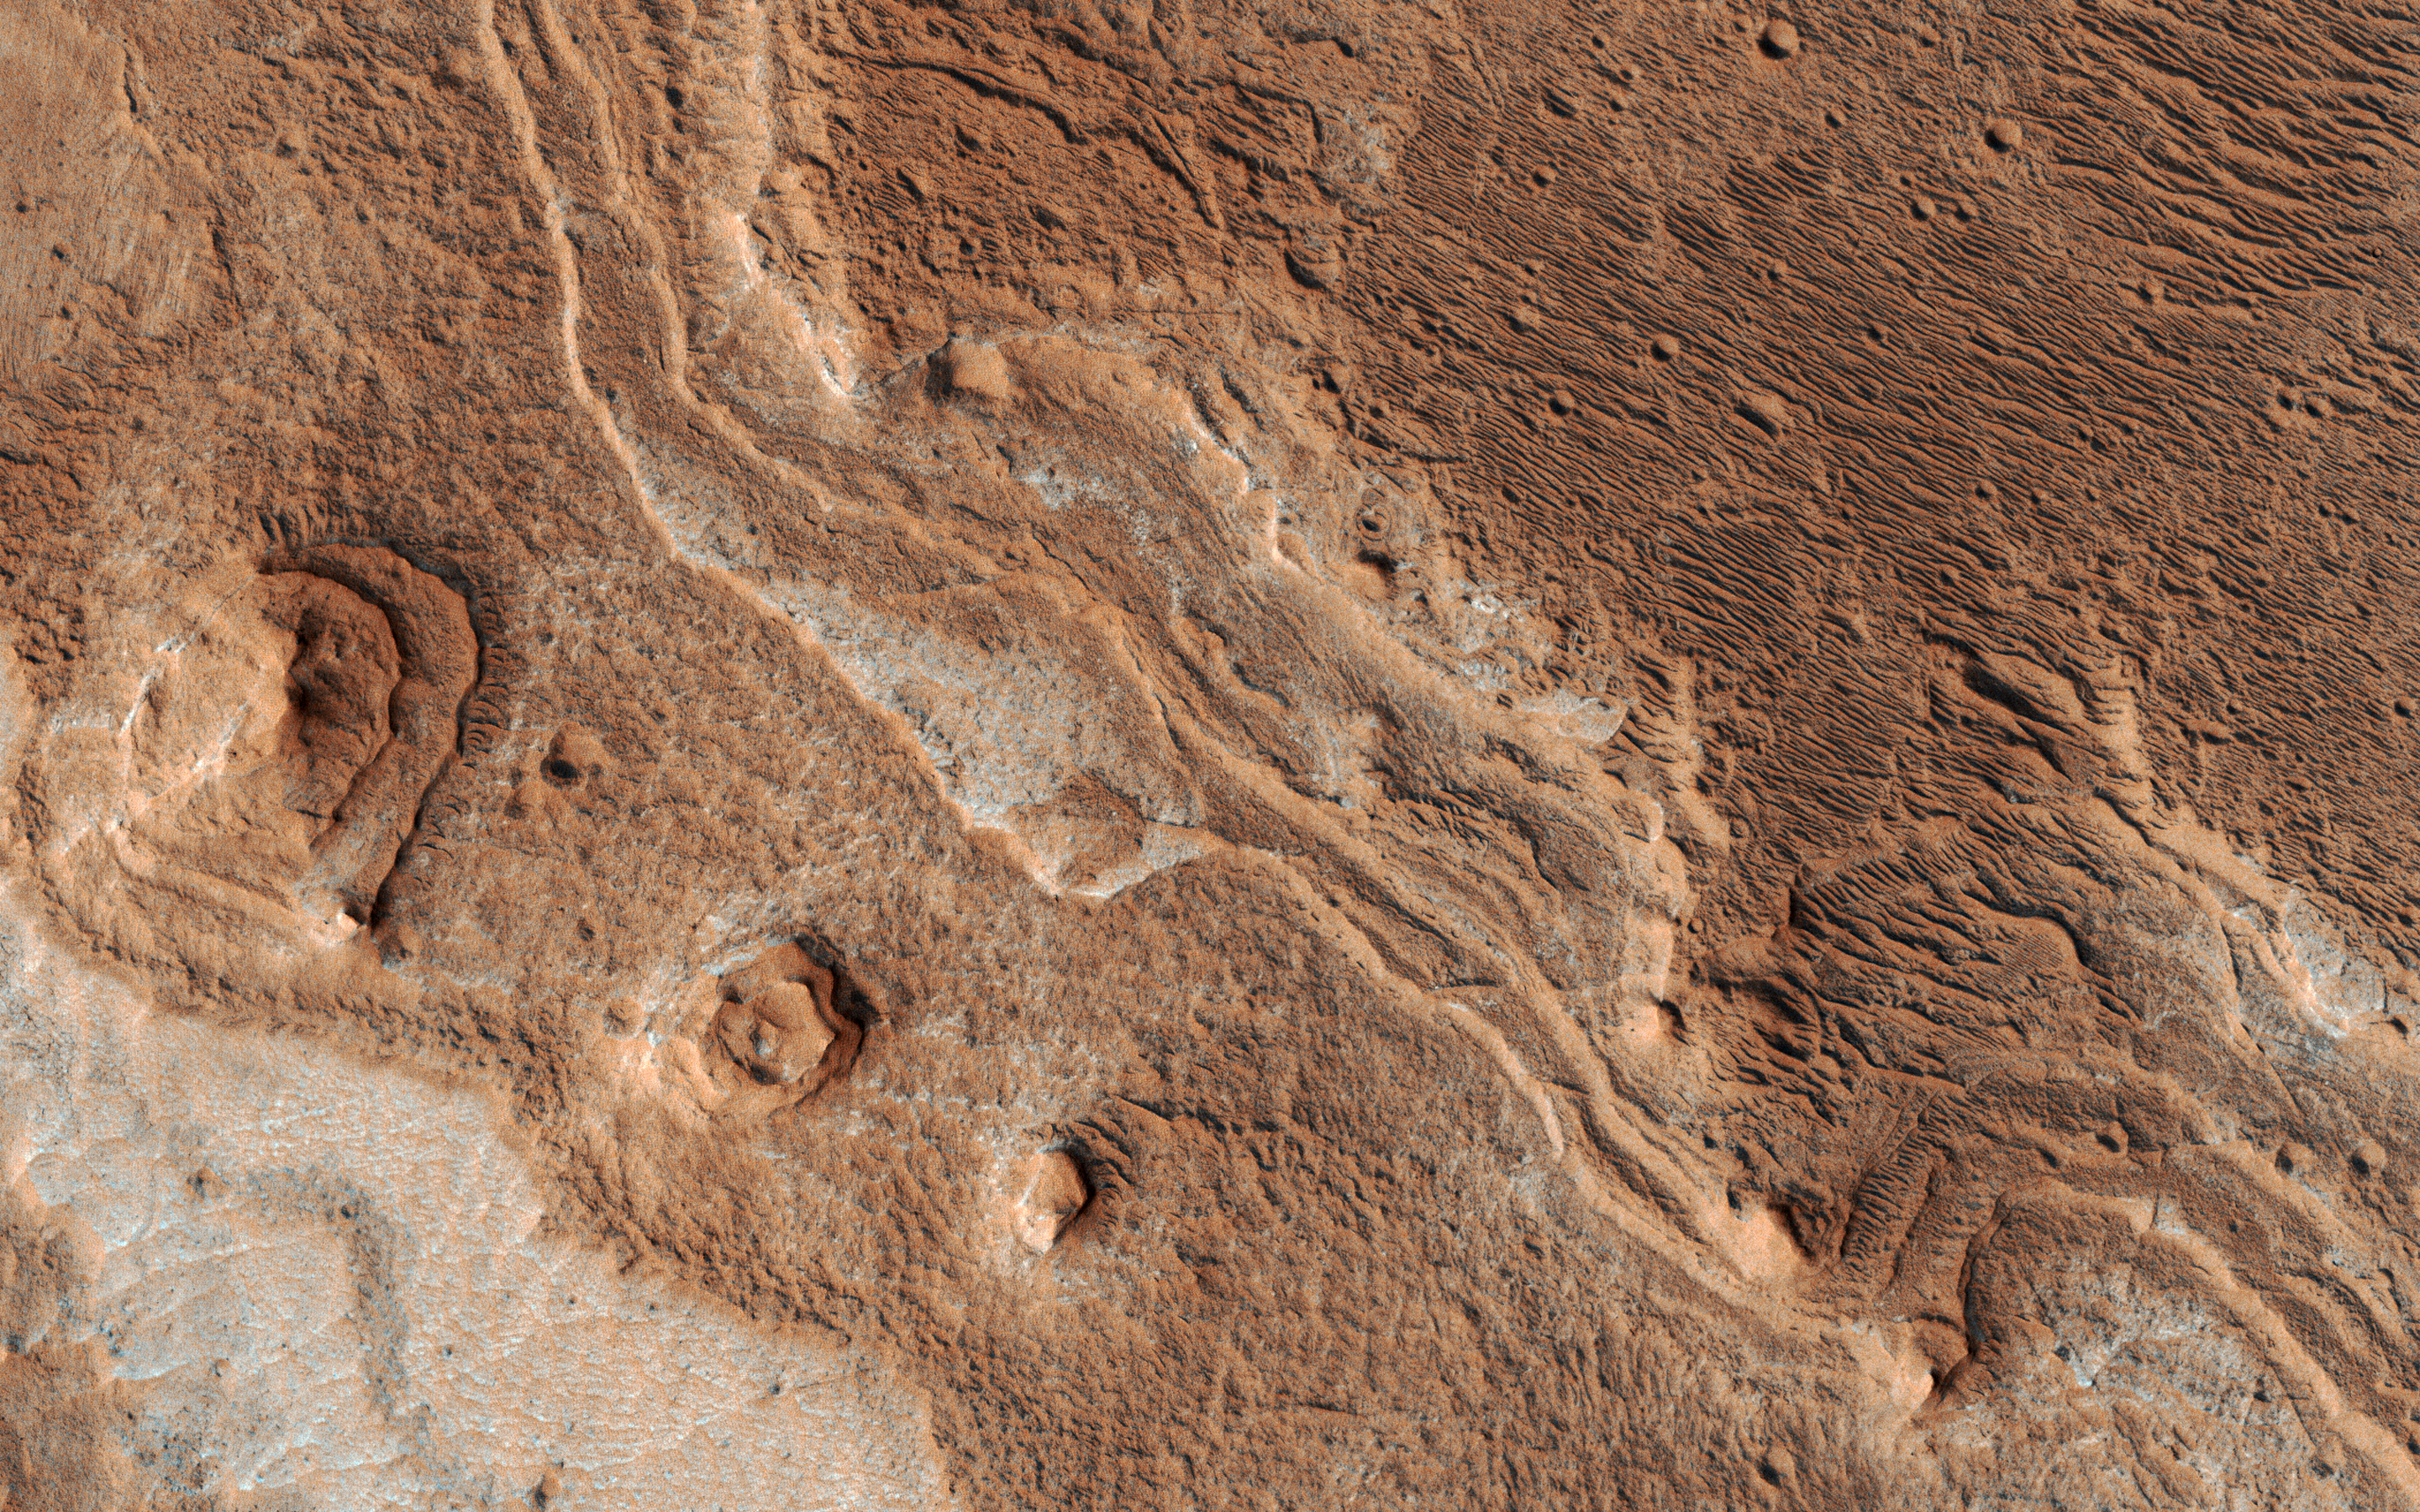

Eroded Layers in Shalbatana Valles

Layers, probably sedimentary in origin, have undergone extensive erosion in this image from NASA’s Mars Reconnaissance Orbiter (MRO) of Shalbatana Valles, a prominent channel that cuts through Xanthe Terra.

This erosion has produced several small mesas and exposed light-toned material that may differ in composition from the surrounding material.

The map is projected here at a scale of 25 centimeters (9.8 inches) per pixel. [The original image scale is 27.5 centimeters (10.8 inches) per pixel (with 1 x 1 binning); objects on the order of 82 centimeters (32.3 inches) across are resolved.] North is up.

The University of Arizona, Tucson, operates HiRISE, which was built by Ball Aerospace & Technologies Corp., Boulder, Colorado. NASA’s Jet Propulsion Laboratory, a division of Caltech in Pasadena, California, manages the Mars Reconnaissance Orbiter Project for NASA’s Science Mission Directorate, Washington.

Credit: NASA/JPL-Caltech/Univ. of Arizona